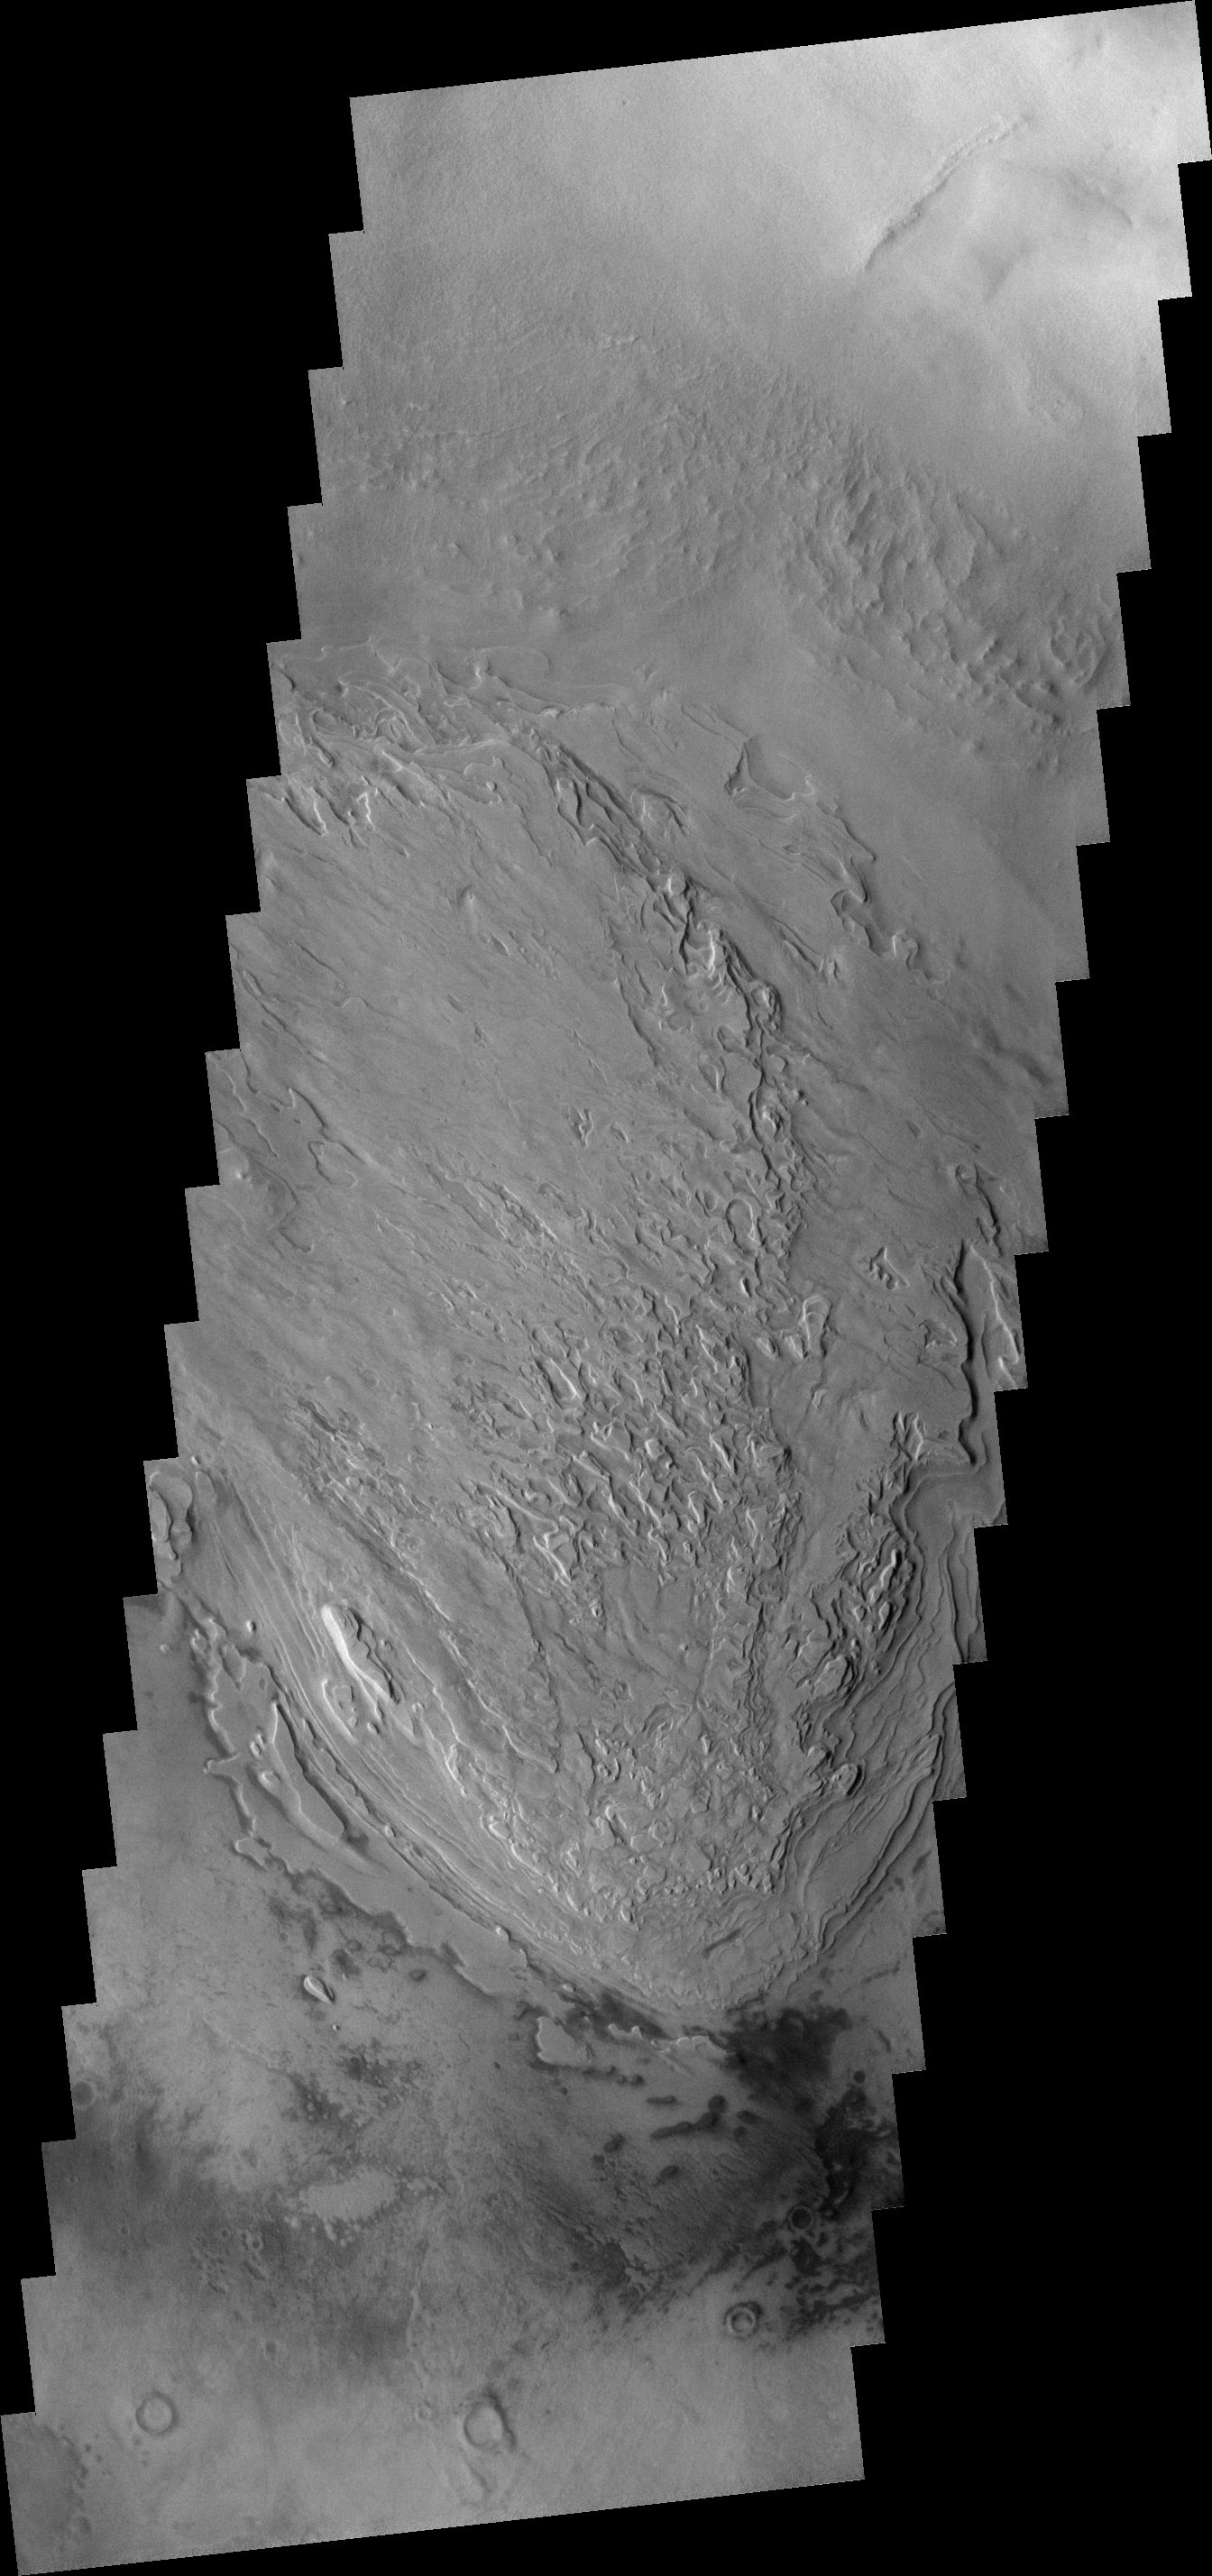

Spallanzani Cr. Floor

This image was taken by one of the Mars Student Imaging Project (MSIP) teams. Their target is the unusual floor deposits in Spallanzani Crater. The wind may have affected the surface of the layered deposit. Small dunes have formed near the southern margin.

Image information: VIS instrument. Latitude 57.9S, Longitude 86.5E. 17 meter/pixel resolution.

Note: this THEMIS visual image has not been radiometrically nor geometrically calibrated for this preliminary release. An empirical correction has been performed to remove instrumental effects. A linear shift has been applied in the cross-track and down-track direction to approximate spacecraft and planetary motion. Fully calibrated and geometrically projected images will be released through the Planetary Data System in accordance with Project policies at a later time.

NASA’s Jet Propulsion Laboratory manages the 2001 Mars Odyssey mission for NASA’s Office of Space Science, Washington, D.C. The Thermal Emission Imaging System (THEMIS) was developed by Arizona State University, Tempe, in collaboration with Raytheon Santa Barbara Remote Sensing. The THEMIS investigation is led by Dr. Philip Christensen at Arizona State University. Lockheed Martin Astronautics, Denver, is the prime contractor for the Odyssey project, and developed and built the orbiter. Mission operations are conducted jointly from Lockheed Martin and from JPL, a division of the California Institute of Technology in Pasadena.

Credit: NASA/JPL/ASU